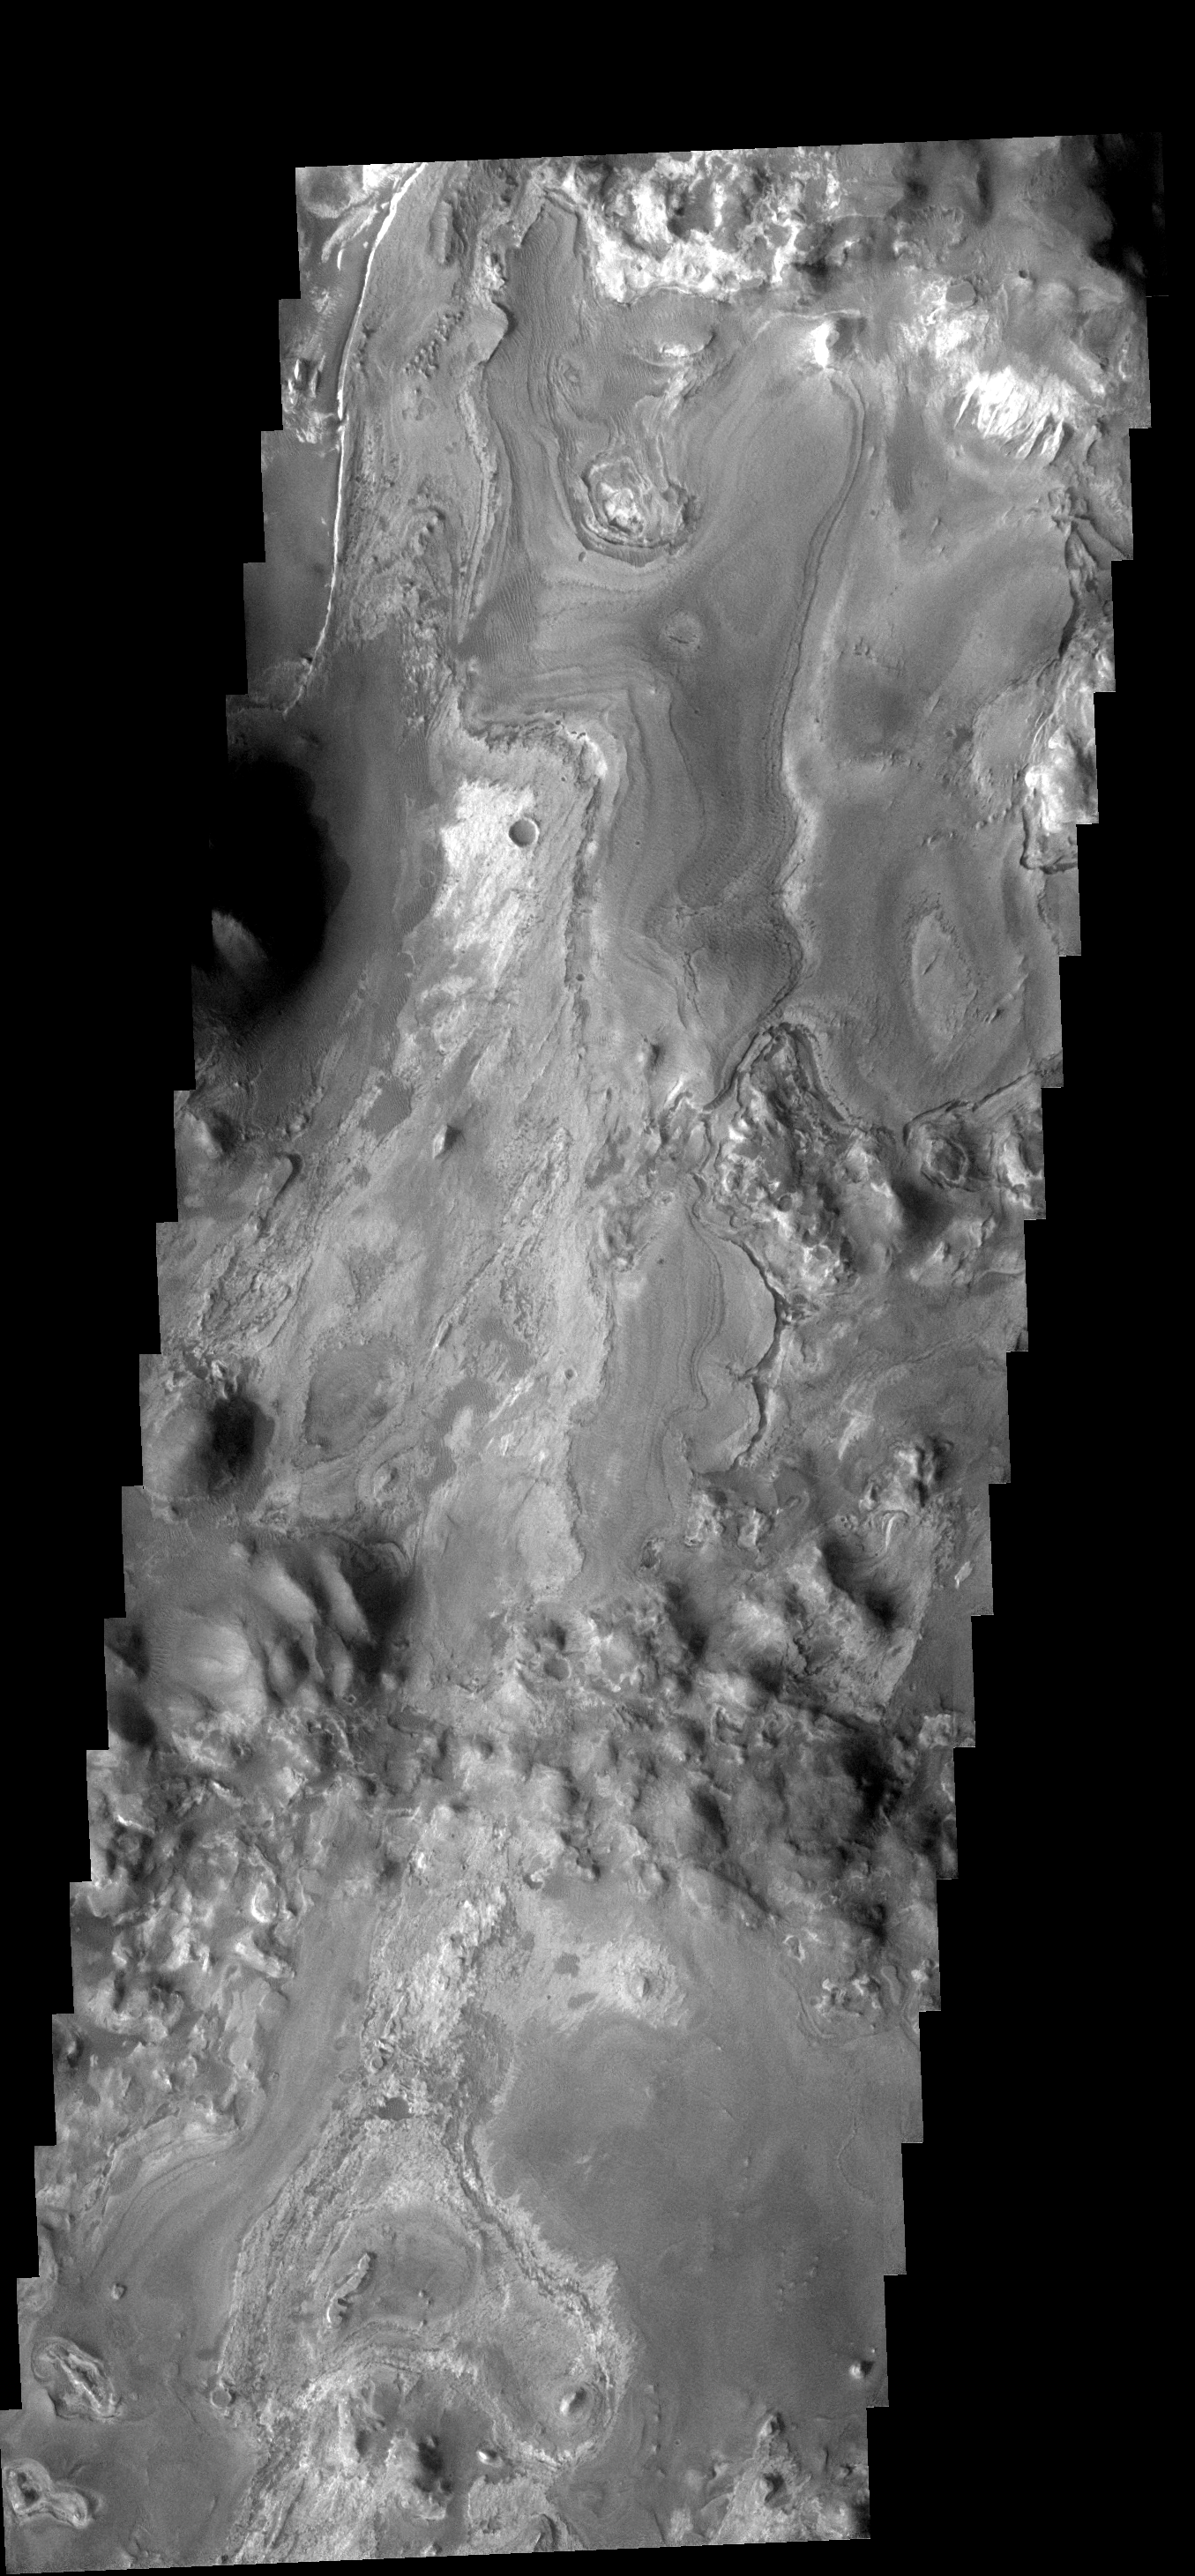

Iani Chaos

This VIS image of Iani Chaos shows the layered deposit that occurs on the floor. It appears that the layers were deposited after the chaos was formed.

Image information: VIS instrument. Latitude 2.3S, Longitude 342.3E. 17 meter/pixel resolution.

Note: this THEMIS visual image has not been radiometrically nor geometrically calibrated for this preliminary release. An empirical correction has been performed to remove instrumental effects. A linear shift has been applied in the cross-track and down-track direction to approximate spacecraft and planetary motion. Fully calibrated and geometrically projected images will be released through the Planetary Data System in accordance with Project policies at a later time.

NASA’s Jet Propulsion Laboratory manages the 2001 Mars Odyssey mission for NASA’s Office of Space Science, Washington, D.C. The Thermal Emission Imaging System (THEMIS) was developed by Arizona State University, Tempe, in collaboration with Raytheon Santa Barbara Remote Sensing. The THEMIS investigation is led by Dr. Philip Christensen at Arizona State University. Lockheed Martin Astronautics, Denver, is the prime contractor for the Odyssey project, and developed and built the orbiter. Mission operations are conducted jointly from Lockheed Martin and from JPL, a division of the California Institute of Technology in Pasadena.

Credit: NASA/JPL/ASU